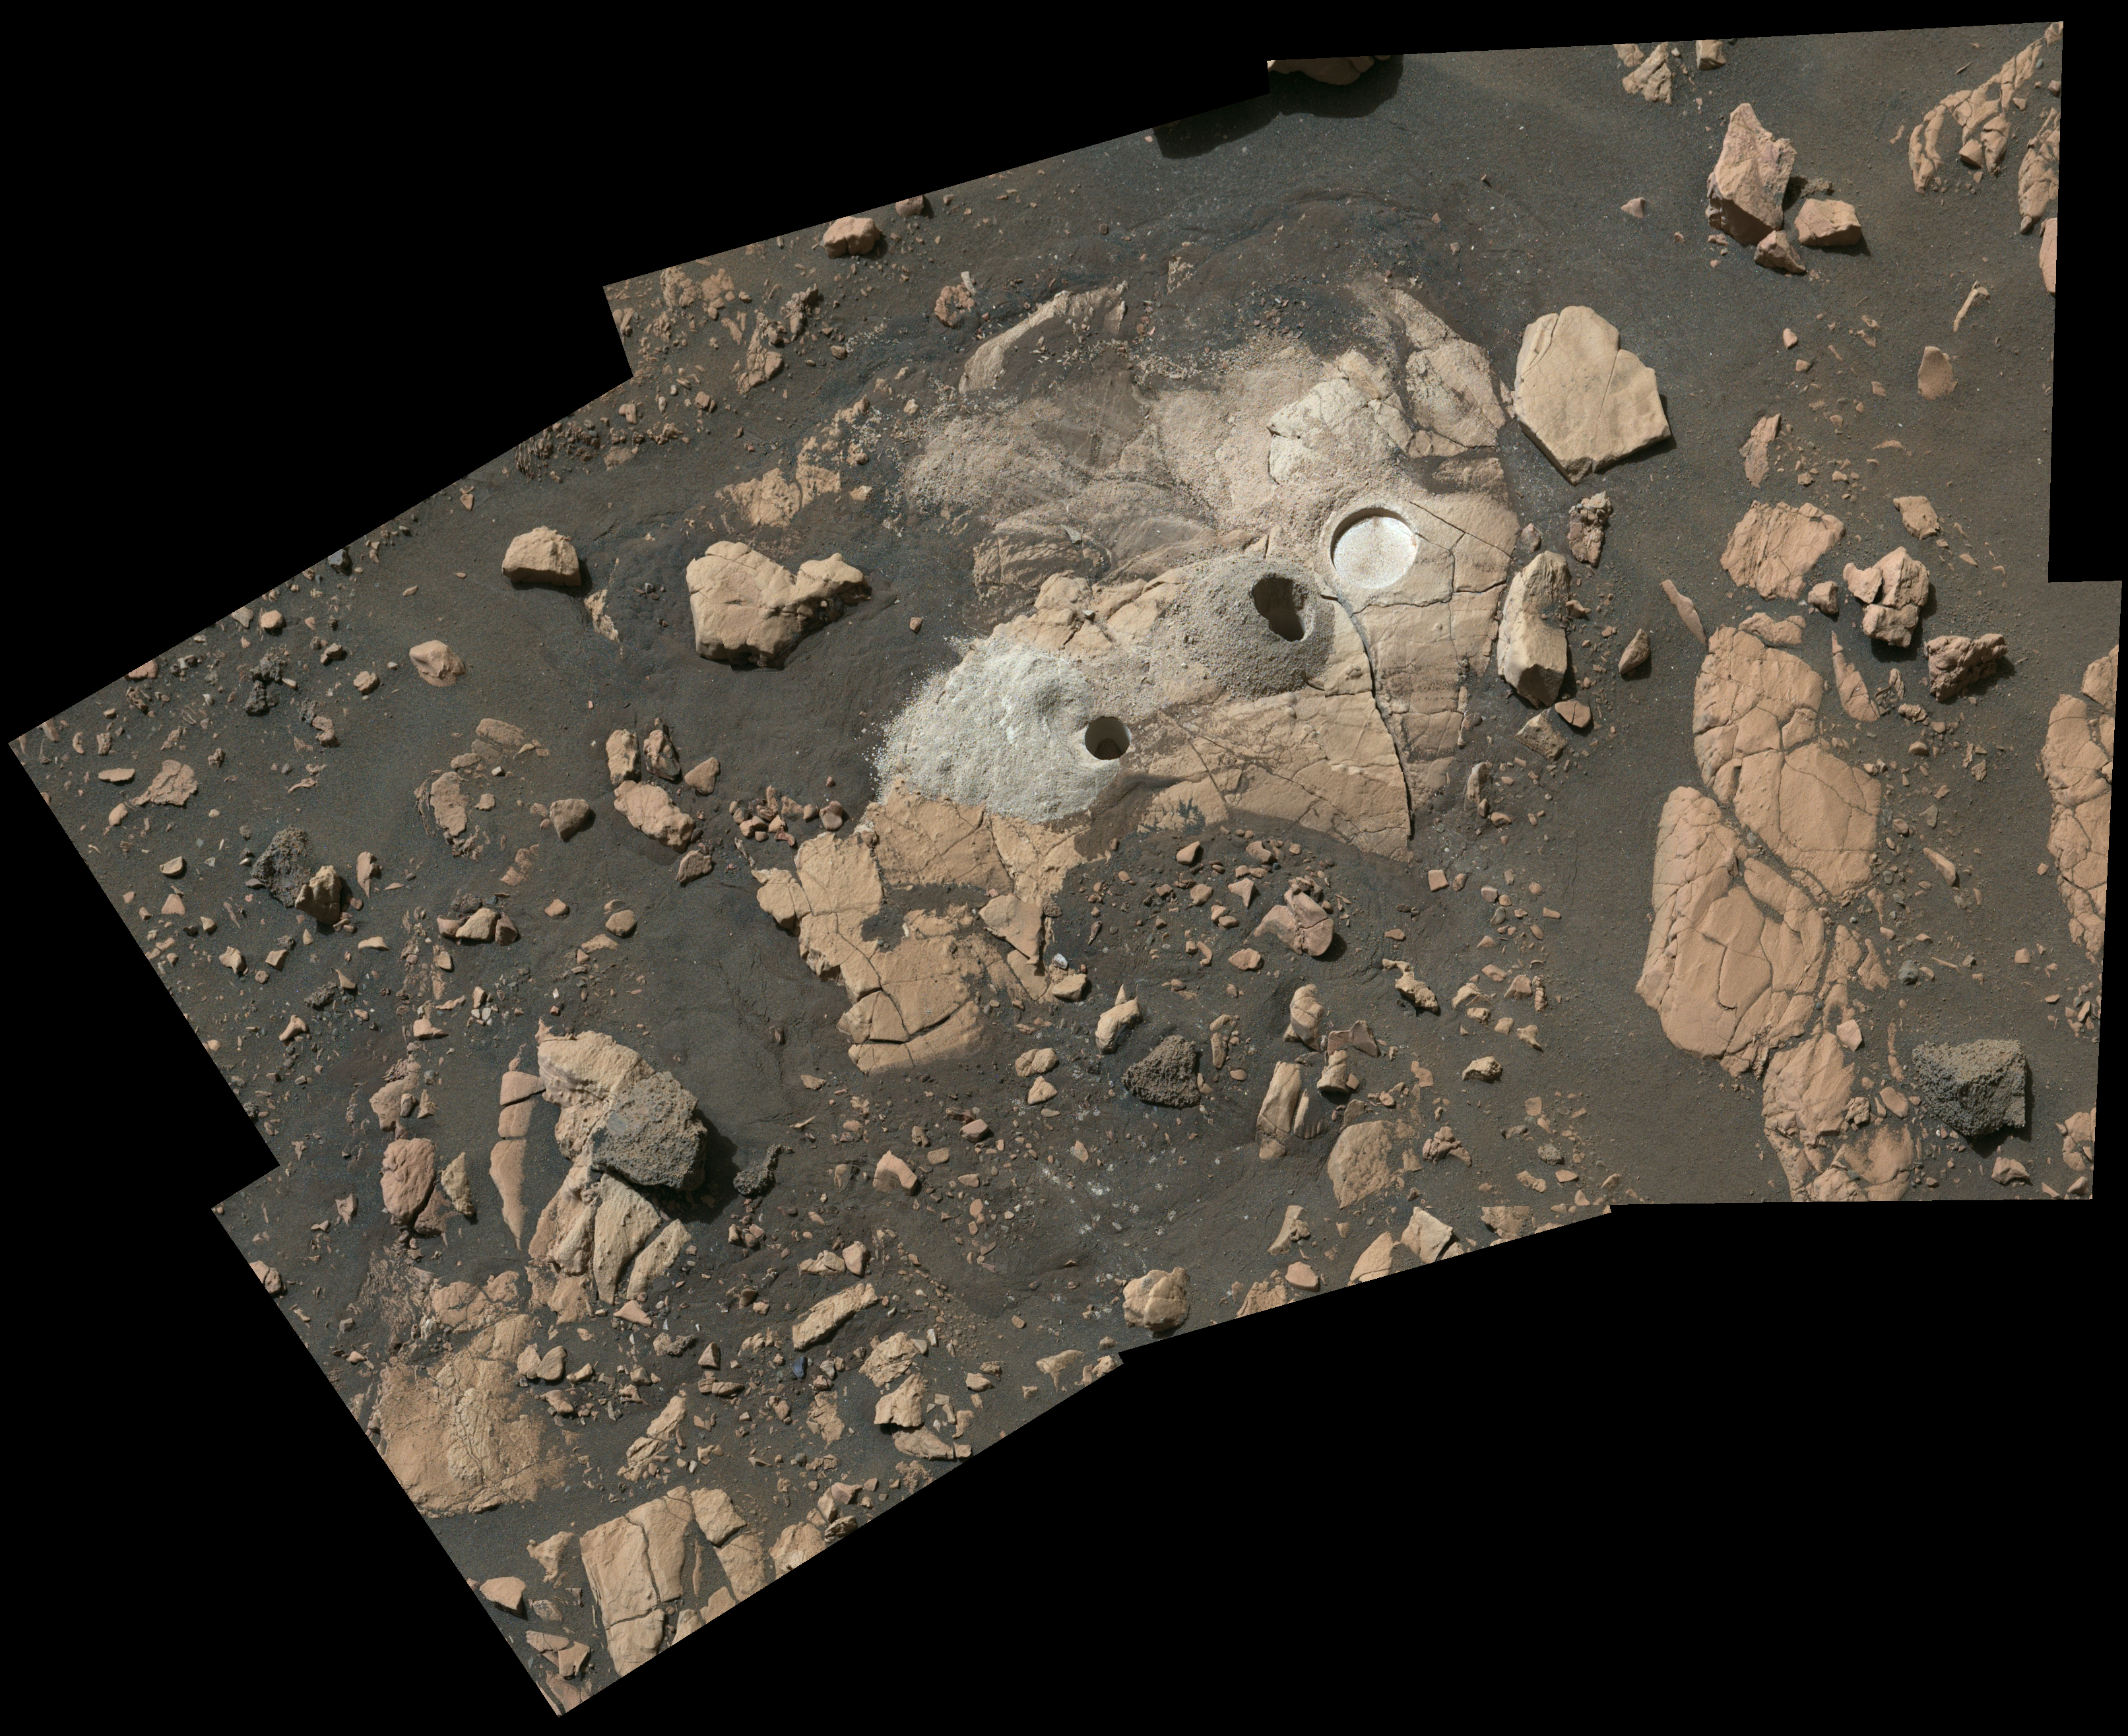

Sample Collection and Rock Analysis at Wildcat Ridge

Composed of multiple images from NASA’s Perseverance Mars rover, this mosaic shows a rocky outcrop called “Wildcat Ridge,” where the rover extracted two rock cores and abraded a circular patch to investigate the rock’s composition.

The site is in the delta, a fan-shaped area where, billions of years ago, a river once flowed into a lake in Jezero Crater. Scientists consider this area one of the best places on Mars to search for potential signs of ancient microbial life.

The images were obtained by the Mastcam-Z instrument on Aug. 4, 2022, the 518th Martian day, or sol, of the rover’s mission. For scale, the bright circular abrasion patch on the right is approximately 2 inches (5 centimeters) in diameter.

The color bands of the image have been processed to improve visual contrast and accentuate color differences.

The rock cores obtained by Perseverance – each about the size of a piece of classroom chalk – were sealed in ultra-clean sample tubes. They are currently stored in the rover’s Sampling and Caching System.

The verification of ancient life on Mars carries an enormous burden of proof.

A key objective for Perseverance’s mission on Mars is astrobiology, including the search for signs of ancient microbial life. The rover will characterize the planet’s geology and past climate, pave the way for human exploration of the Red Planet, and be the first mission to collect and cache Martian rock and regolith (broken rock and dust).

Subsequent NASA missions, in cooperation with ESA (European Space Agency), would send spacecraft to Mars to collect these sealed samples from the surface and return them to Earth for in-depth analysis.

The Mars 2020 Perseverance mission is part of NASA’s Moon to Mars exploration approach, which includes Artemis missions to the Moon that will help prepare for human exploration of the Red Planet.

NASA’s Jet Propulsion Laboratory, which is managed for the agency by Caltech in Pasadena, California, built and manages operations of the Perseverance rover. Arizona State University leads the operations of the Mastcam-Z instrument, working in collaboration with Malin Space Science Systems in San Diego, on the design, fabrication, testing, and operation of the cameras, and in collaboration with the Neils Bohr Institute of the University of Copenhagen on the design, fabrication, and testing of the calibration targets.

Credit: NASA/JPL-Caltech/ASU/MSSS